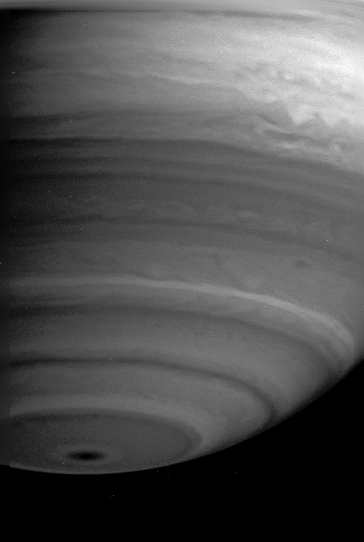

Swirls of Clouds

This image shows dramatic details in the swirling, turbulent bands of clouds in Saturn’s atmosphere. Particularly noteworthy is the disturbed equatorial region. The image was taken with the Cassini narrow angle camera on May 10, 2004, in the spectral region where methane strongly absorbs light. It was taken at a distance of 27.2 million kilometers (16.9 million miles) from Saturn. Image scale is 162 kilometers (101 miles) per pixel. Contrast in the image was enhanced to aid visibility.

The Cassini-Huygens mission is a cooperative project of NASA, the European Space Agency and the Italian Space Agency. The Jet Propulsion Laboratory, a division of the California Institute of Technology in Pasadena, manages the Cassini-Huygens mission for NASA’s Office of Space Science, Washington, D.C. The Cassini orbiter and its two onboard cameras, were designed, developed and assembled at JPL. The imaging team is based at the Space Science Institute, Boulder, Colo.

Credit: NASA/JPL/Space Science Institute